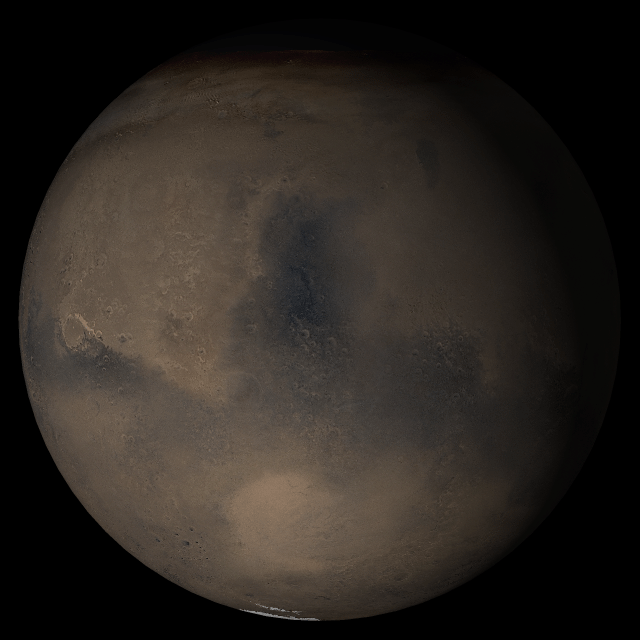

Mars at Ls 269°: Syrtis Major

16 August 2005
This picture is a composite of Mars Global Surveyor (MGS) Mars Orbiter Camera (MOC) daily global images acquired at Ls 269° during a previous Mars year. This month, Mars looks similar, as Ls 269° occurs in mid-August 2005. The picture shows the Syrtis Major face of Mars. Over the course of the month, additional faces of Mars as it appears at this time of year are being posted for MOC Picture of the Day. Ls, solar longitude, is a measure of the time of year on Mars. Mars travels 360° around the Sun in 1 Mars year. The year begins at Ls 0°, the start of northern spring and southern autumn.

Season: last days of Northern Autumn/Southern Spring

Credit: NASA/JPL/Malin Space Science Systems